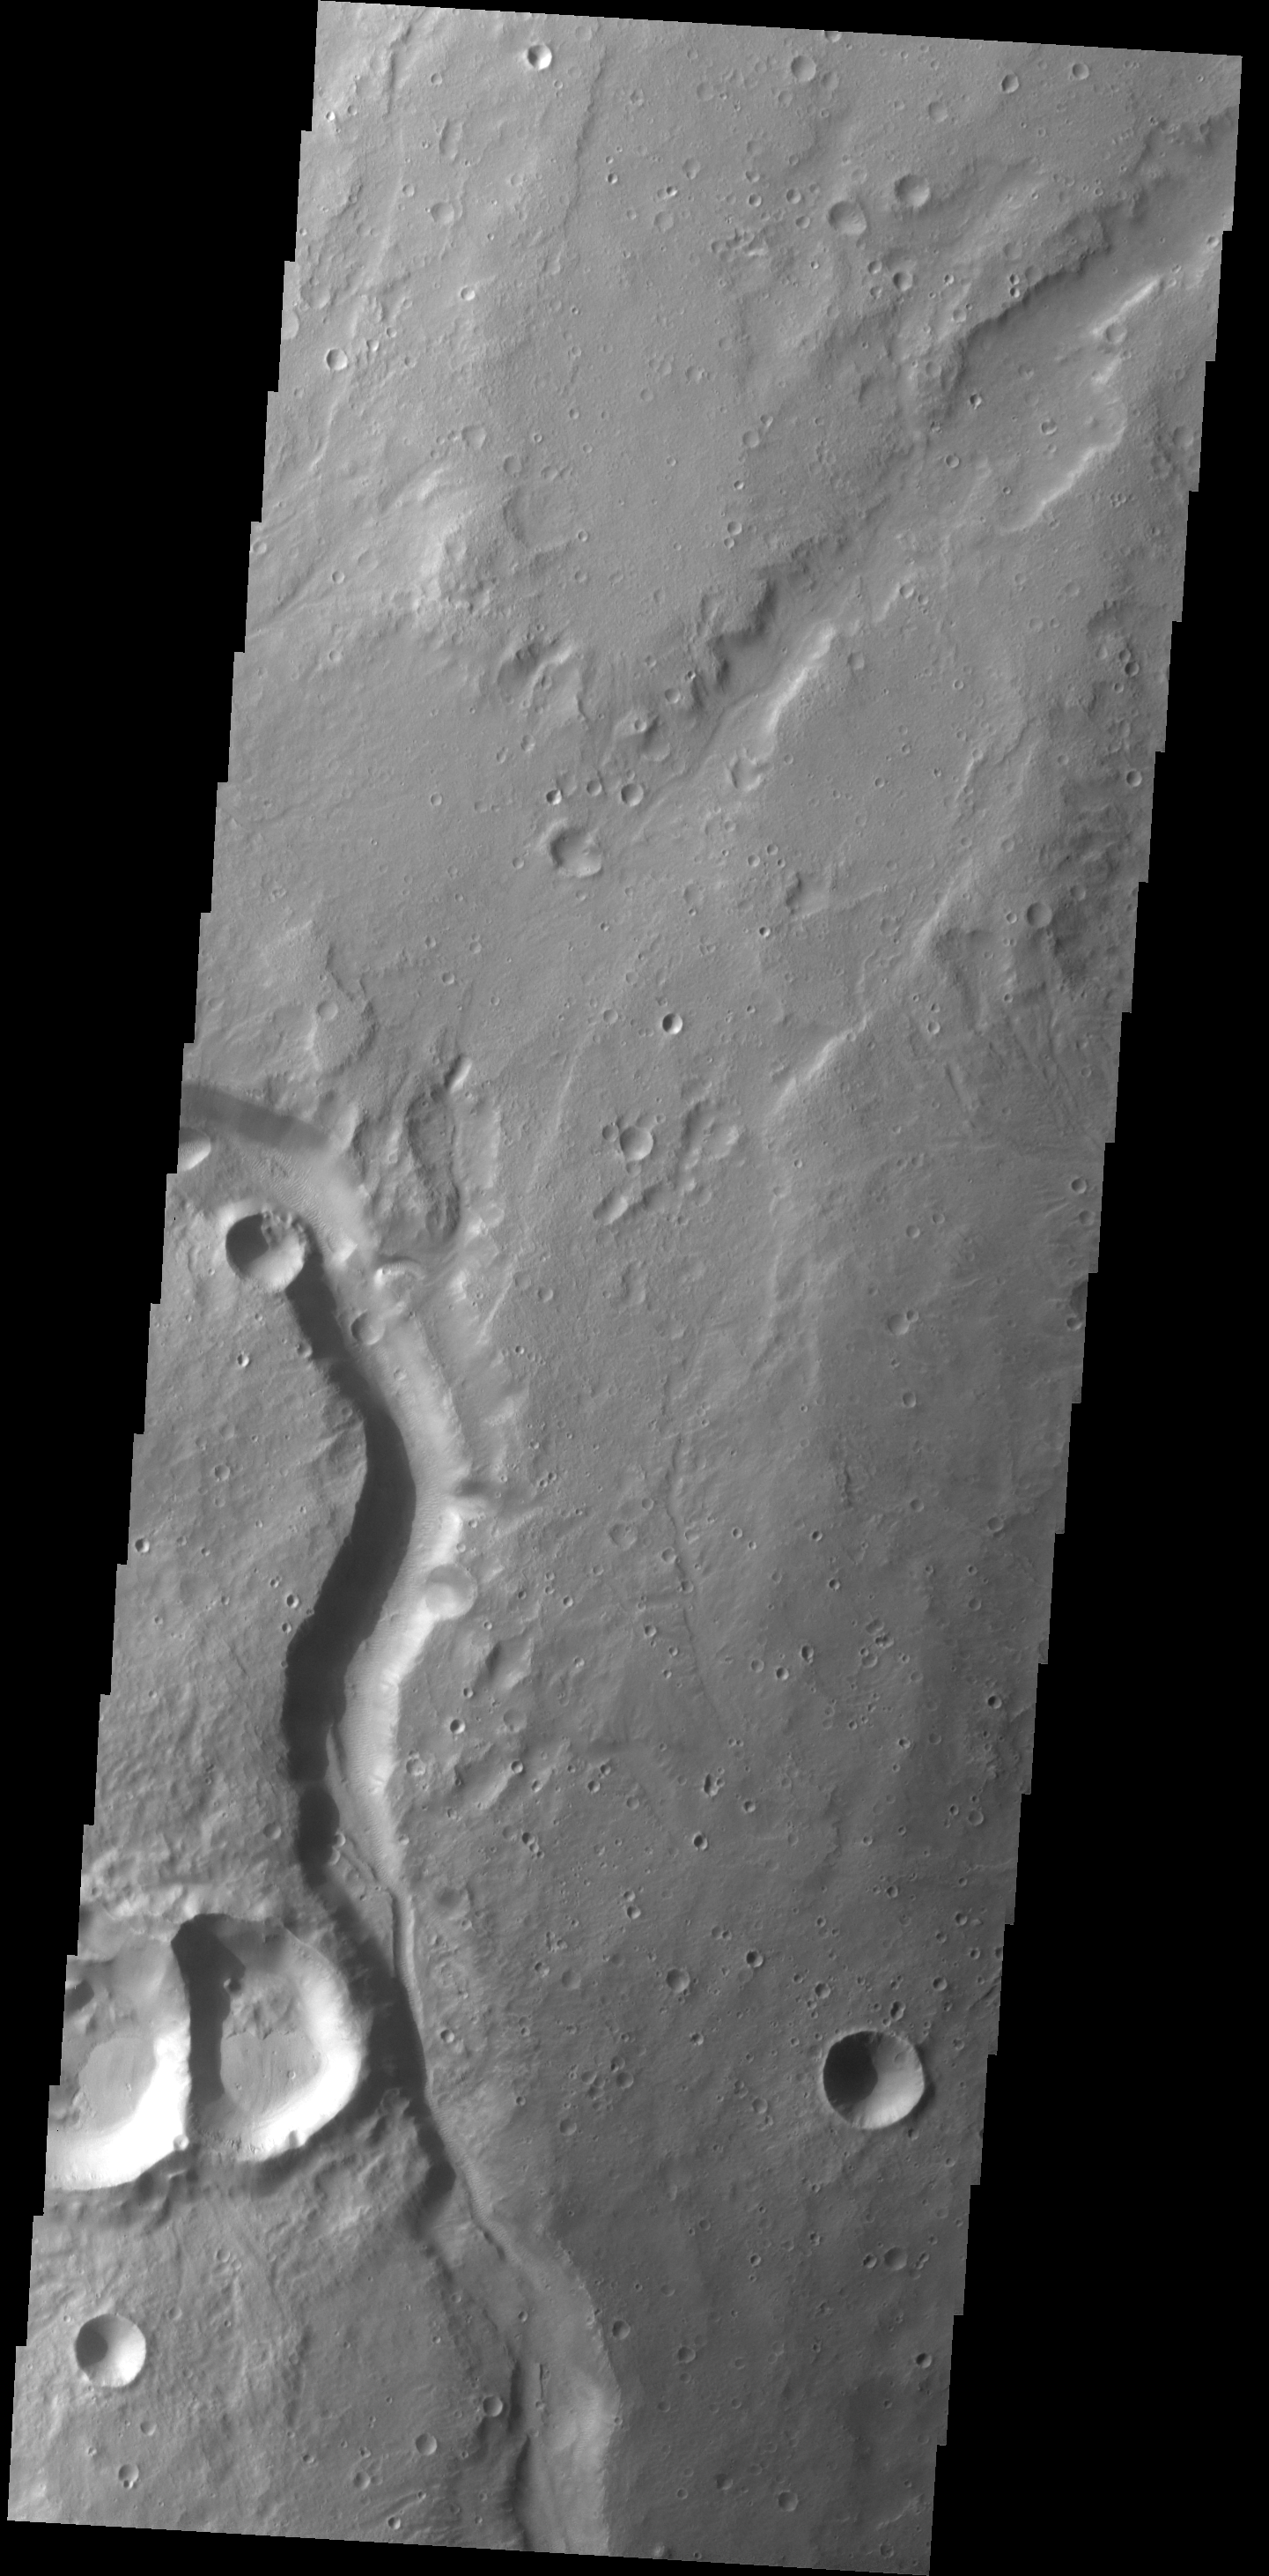

Channel

This unnamed channel is located on the northwest margin of Arabia Terra.

Credit: NASA/JPL-Caltech/ASU